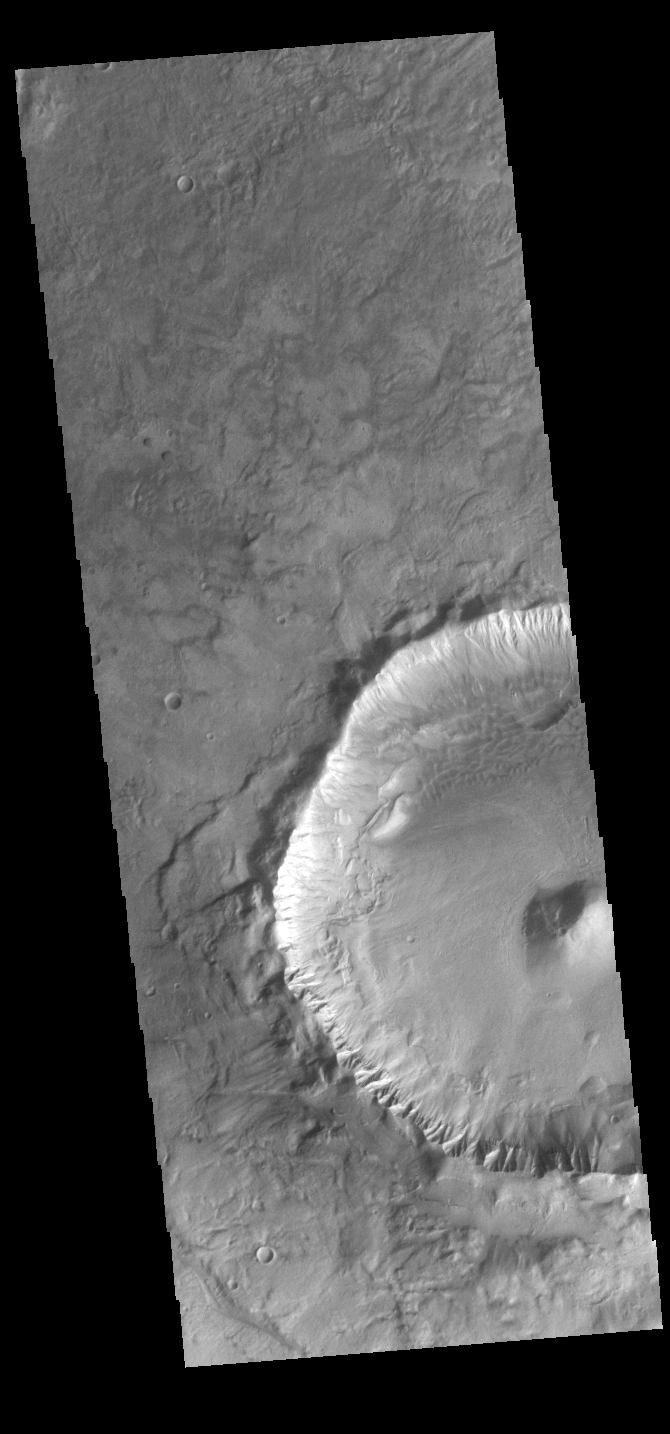

Crater

This VIS image shows an example of a central peak crater. This unnamed crater is located on the floor of Newton Crater in Terra Sirenum.

Credit: NASA/JPL-Caltech/ASU